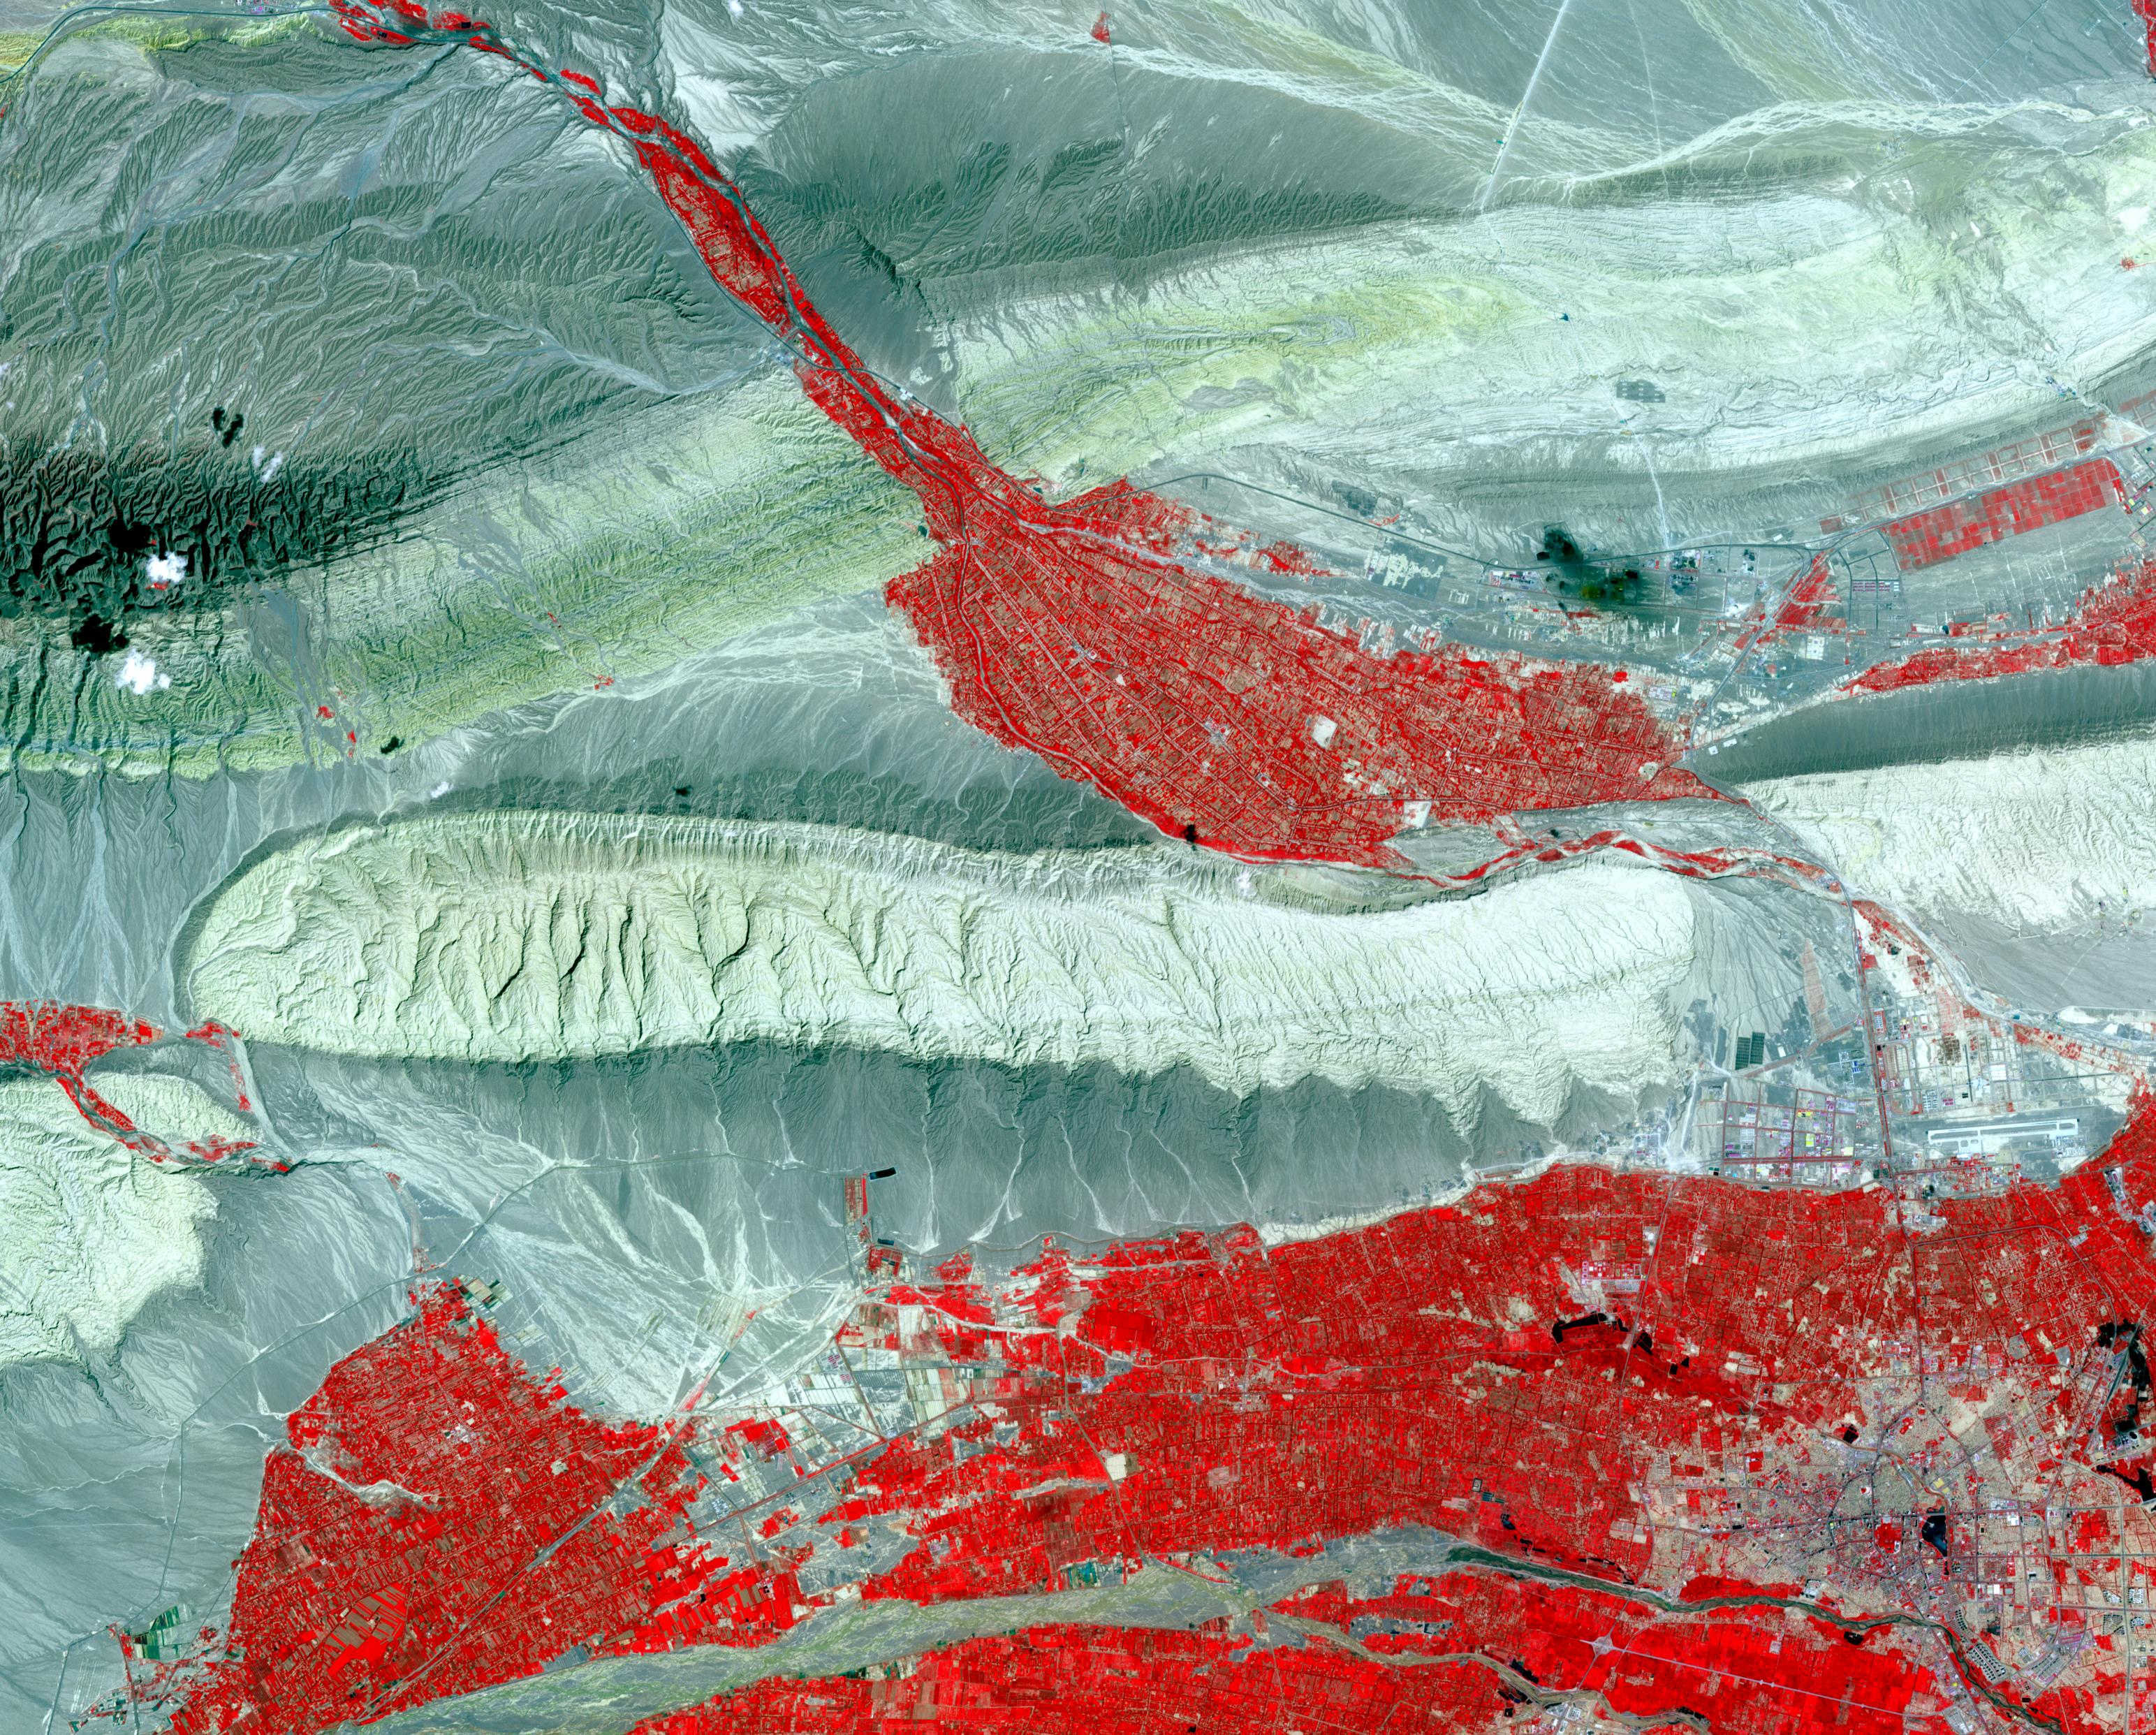

Kashgar, China

In far western China is Xinjiang Prefecture, with its capital of Kashgar (bottom right on image). The area has a rich history of over 2,000 years; Kashgar has served as a trading post and important city on the Silk Road. The folded sedimentary rocks outline valleys that contain oases, cultivated for thousands of years. The image was acquired 23 July 2014, covers an area of 37.3 by 46.3 kilometers, and is located at 39.8 degrees north, 75.8 degrees east.

With its 14 spectral bands from the visible to the thermal infrared wavelength region and its high spatial resolution of 15 to 90 meters (about 50 to 300 feet), ASTER images Earth to map and monitor the changing surface of our planet. ASTER is one of five Earth-observing instruments launched Dec. 18, 1999, on Terra. The instrument was built by Japan’s Ministry of Economy, Trade and Industry. A joint U.S./Japan science team is responsible for validation and calibration of the instrument and data products.

The broad spectral coverage and high spectral resolution of ASTER provides scientists in numerous disciplines with critical information for surface mapping and monitoring of dynamic conditions and temporal change. Example applications are: monitoring glacial advances and retreats; monitoring potentially active volcanoes; identifying crop stress; determining cloud morphology and physical properties; wetlands evaluation; thermal pollution monitoring; coral reef degradation; surface temperature mapping of soils and geology; and measuring surface heat balance.

The U.S. science team is located at NASA’s Jet Propulsion Laboratory, Pasadena, Calif. The Terra mission is part of NASA’s Science Mission Directorate, Washington, D.C.

Credit: NASA/METI/AIST/Japan Space Systems, and U.S./Japan ASTER Science Team